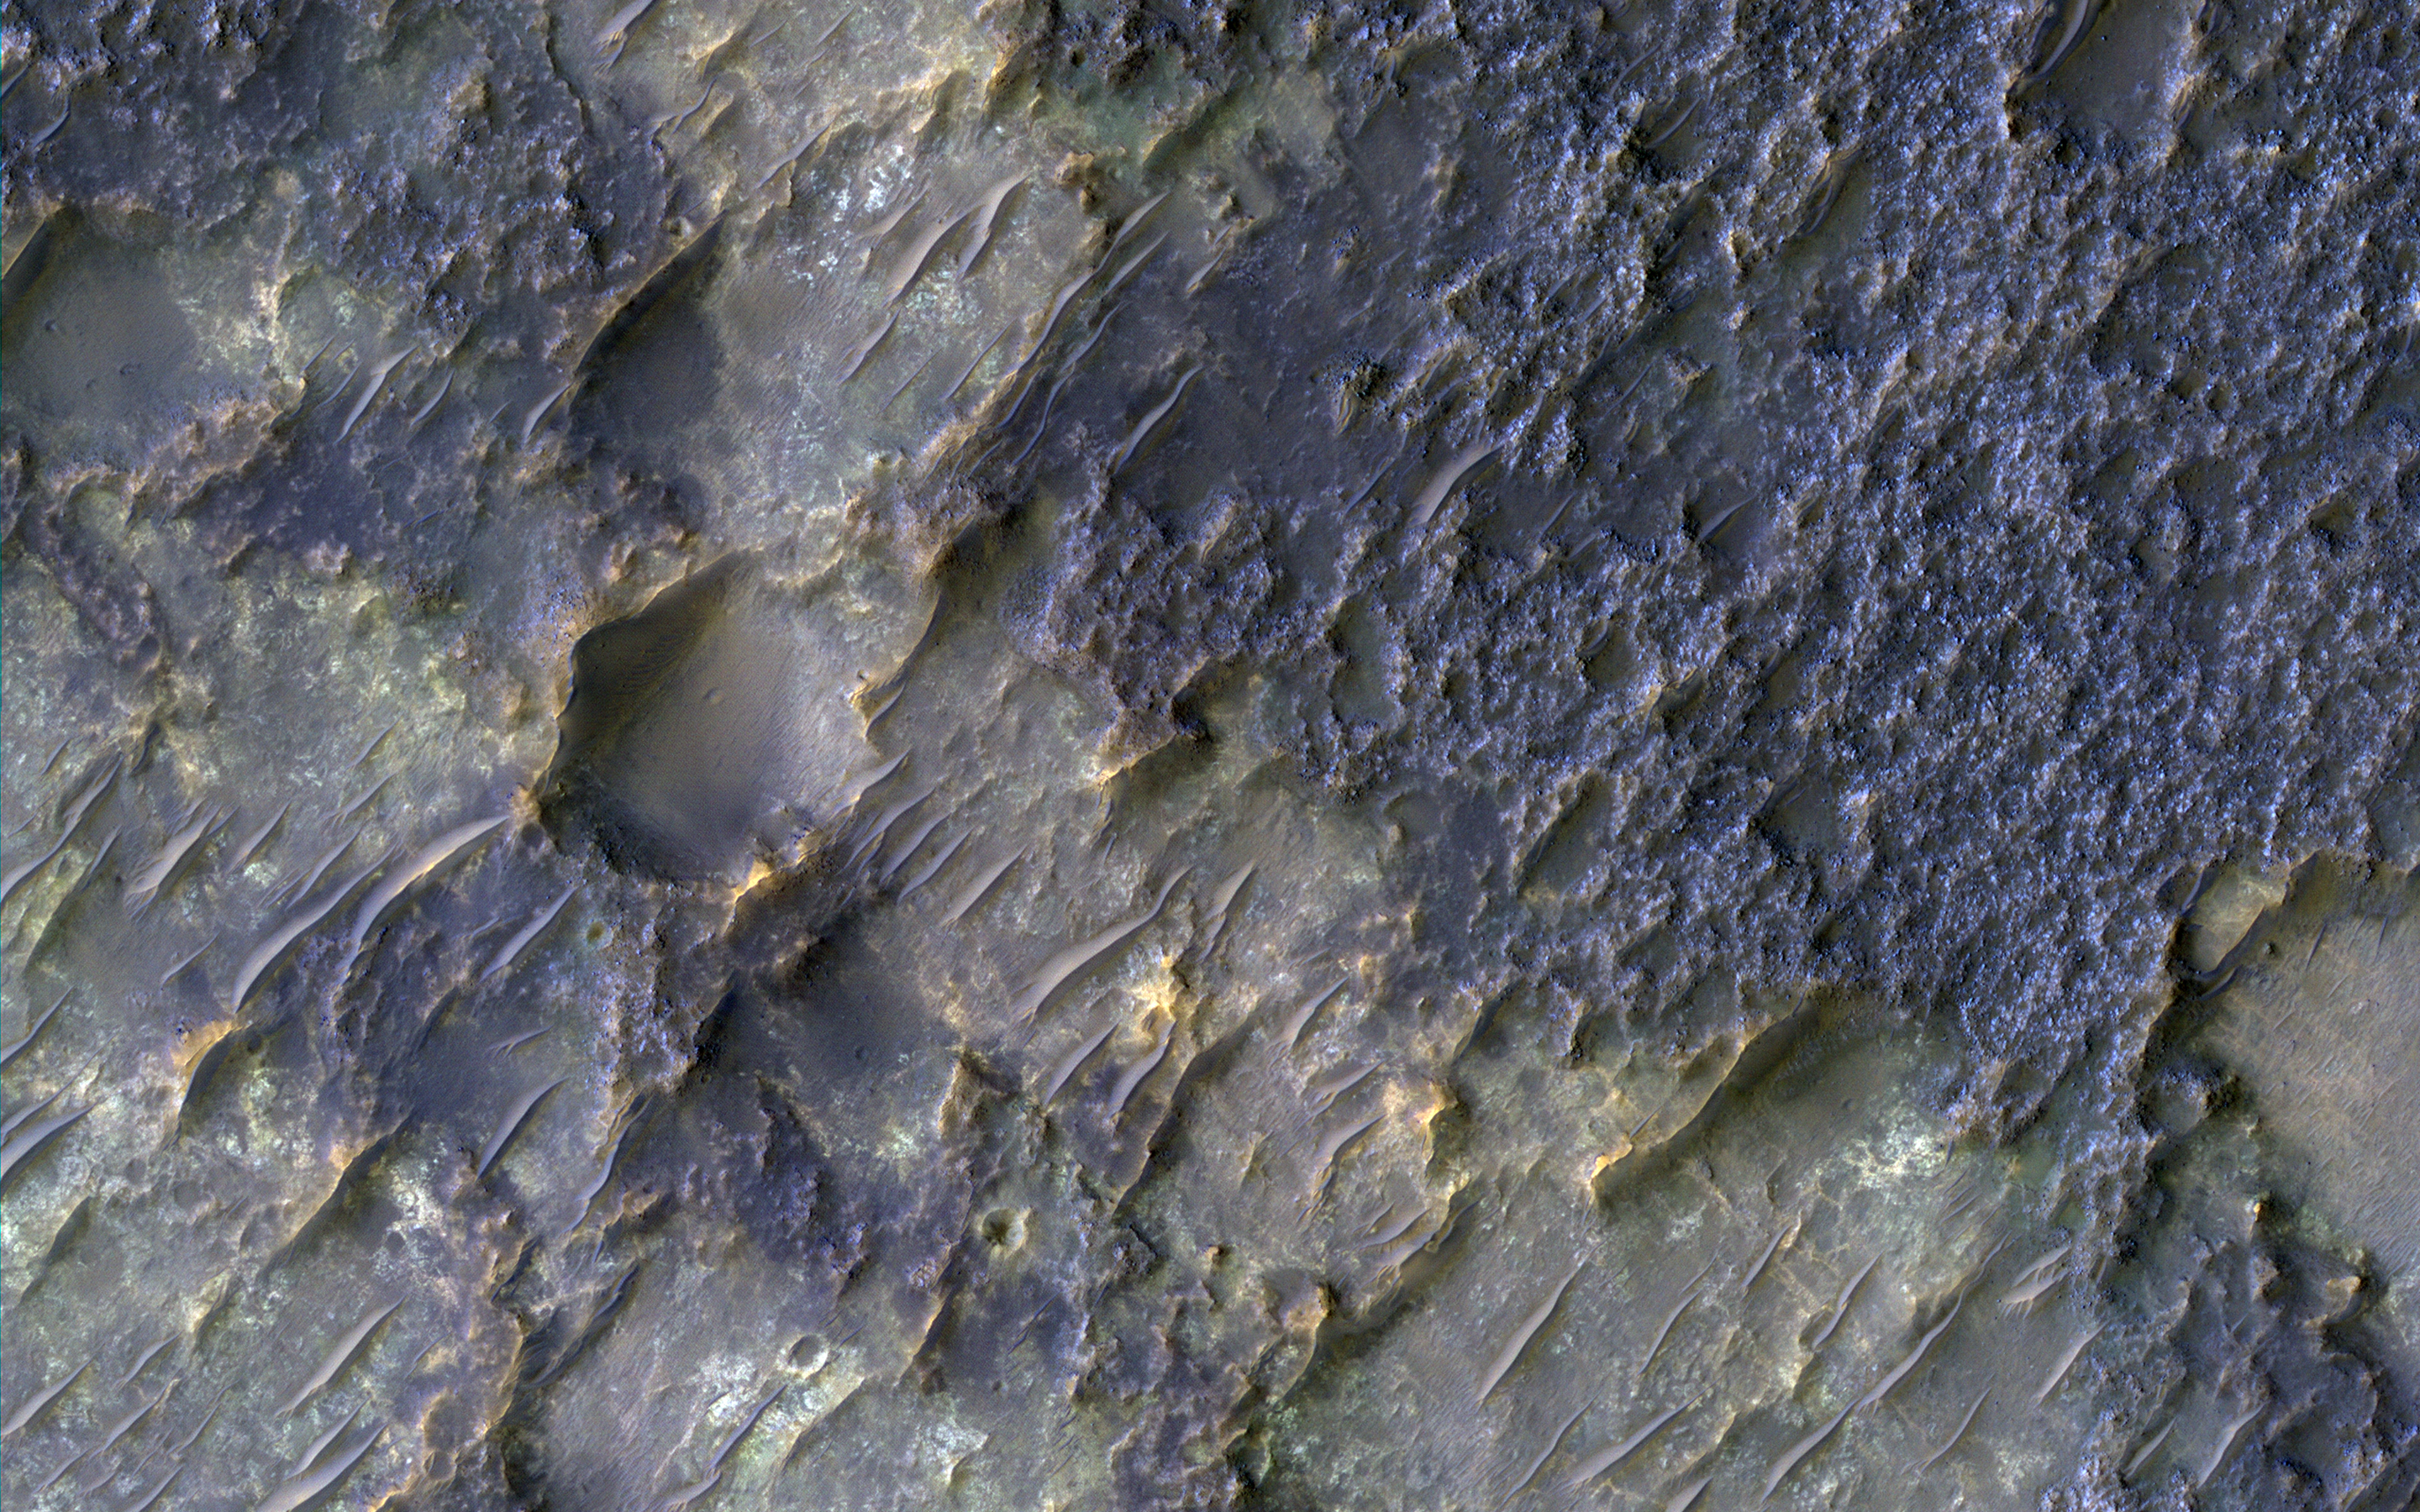

Contact between Two Distinct Types of Bedrock Northwest of Hellas Planitia

In this context image is an old degraded crater that has undergone a complex history of burial and erosion. The image shows a surface with at least two types of exposed bedrock, one that is light-toned and one that is dark. An enhanced color infrared image highlights these two exposures in yellows and blues, which such colors representing altered and unaltered surfaces, respectively.

The overlying, rougher blueish-toned bedrock appears to have undergone the most extensive erosion, revealing the smoother, fractured yellowish-toned bedrock below. We see windblown (aeolian) bedforms across the image, possibly the culprit behind the erosive forces that have removed and uncovered the underlying yellowish-toned bedrock visible today.

The University of Arizona, Tucson, operates HiRISE, which was built by Ball Aerospace & Technologies Corp., Boulder, Colo. NASA’s Jet Propulsion Laboratory, a division of Caltech in Pasadena, California, manages the Mars Reconnaissance Orbiter Project for NASA’s Science Mission Directorate, Washington.

Credit: NASA/JPL-Caltech/Univ. of Arizona